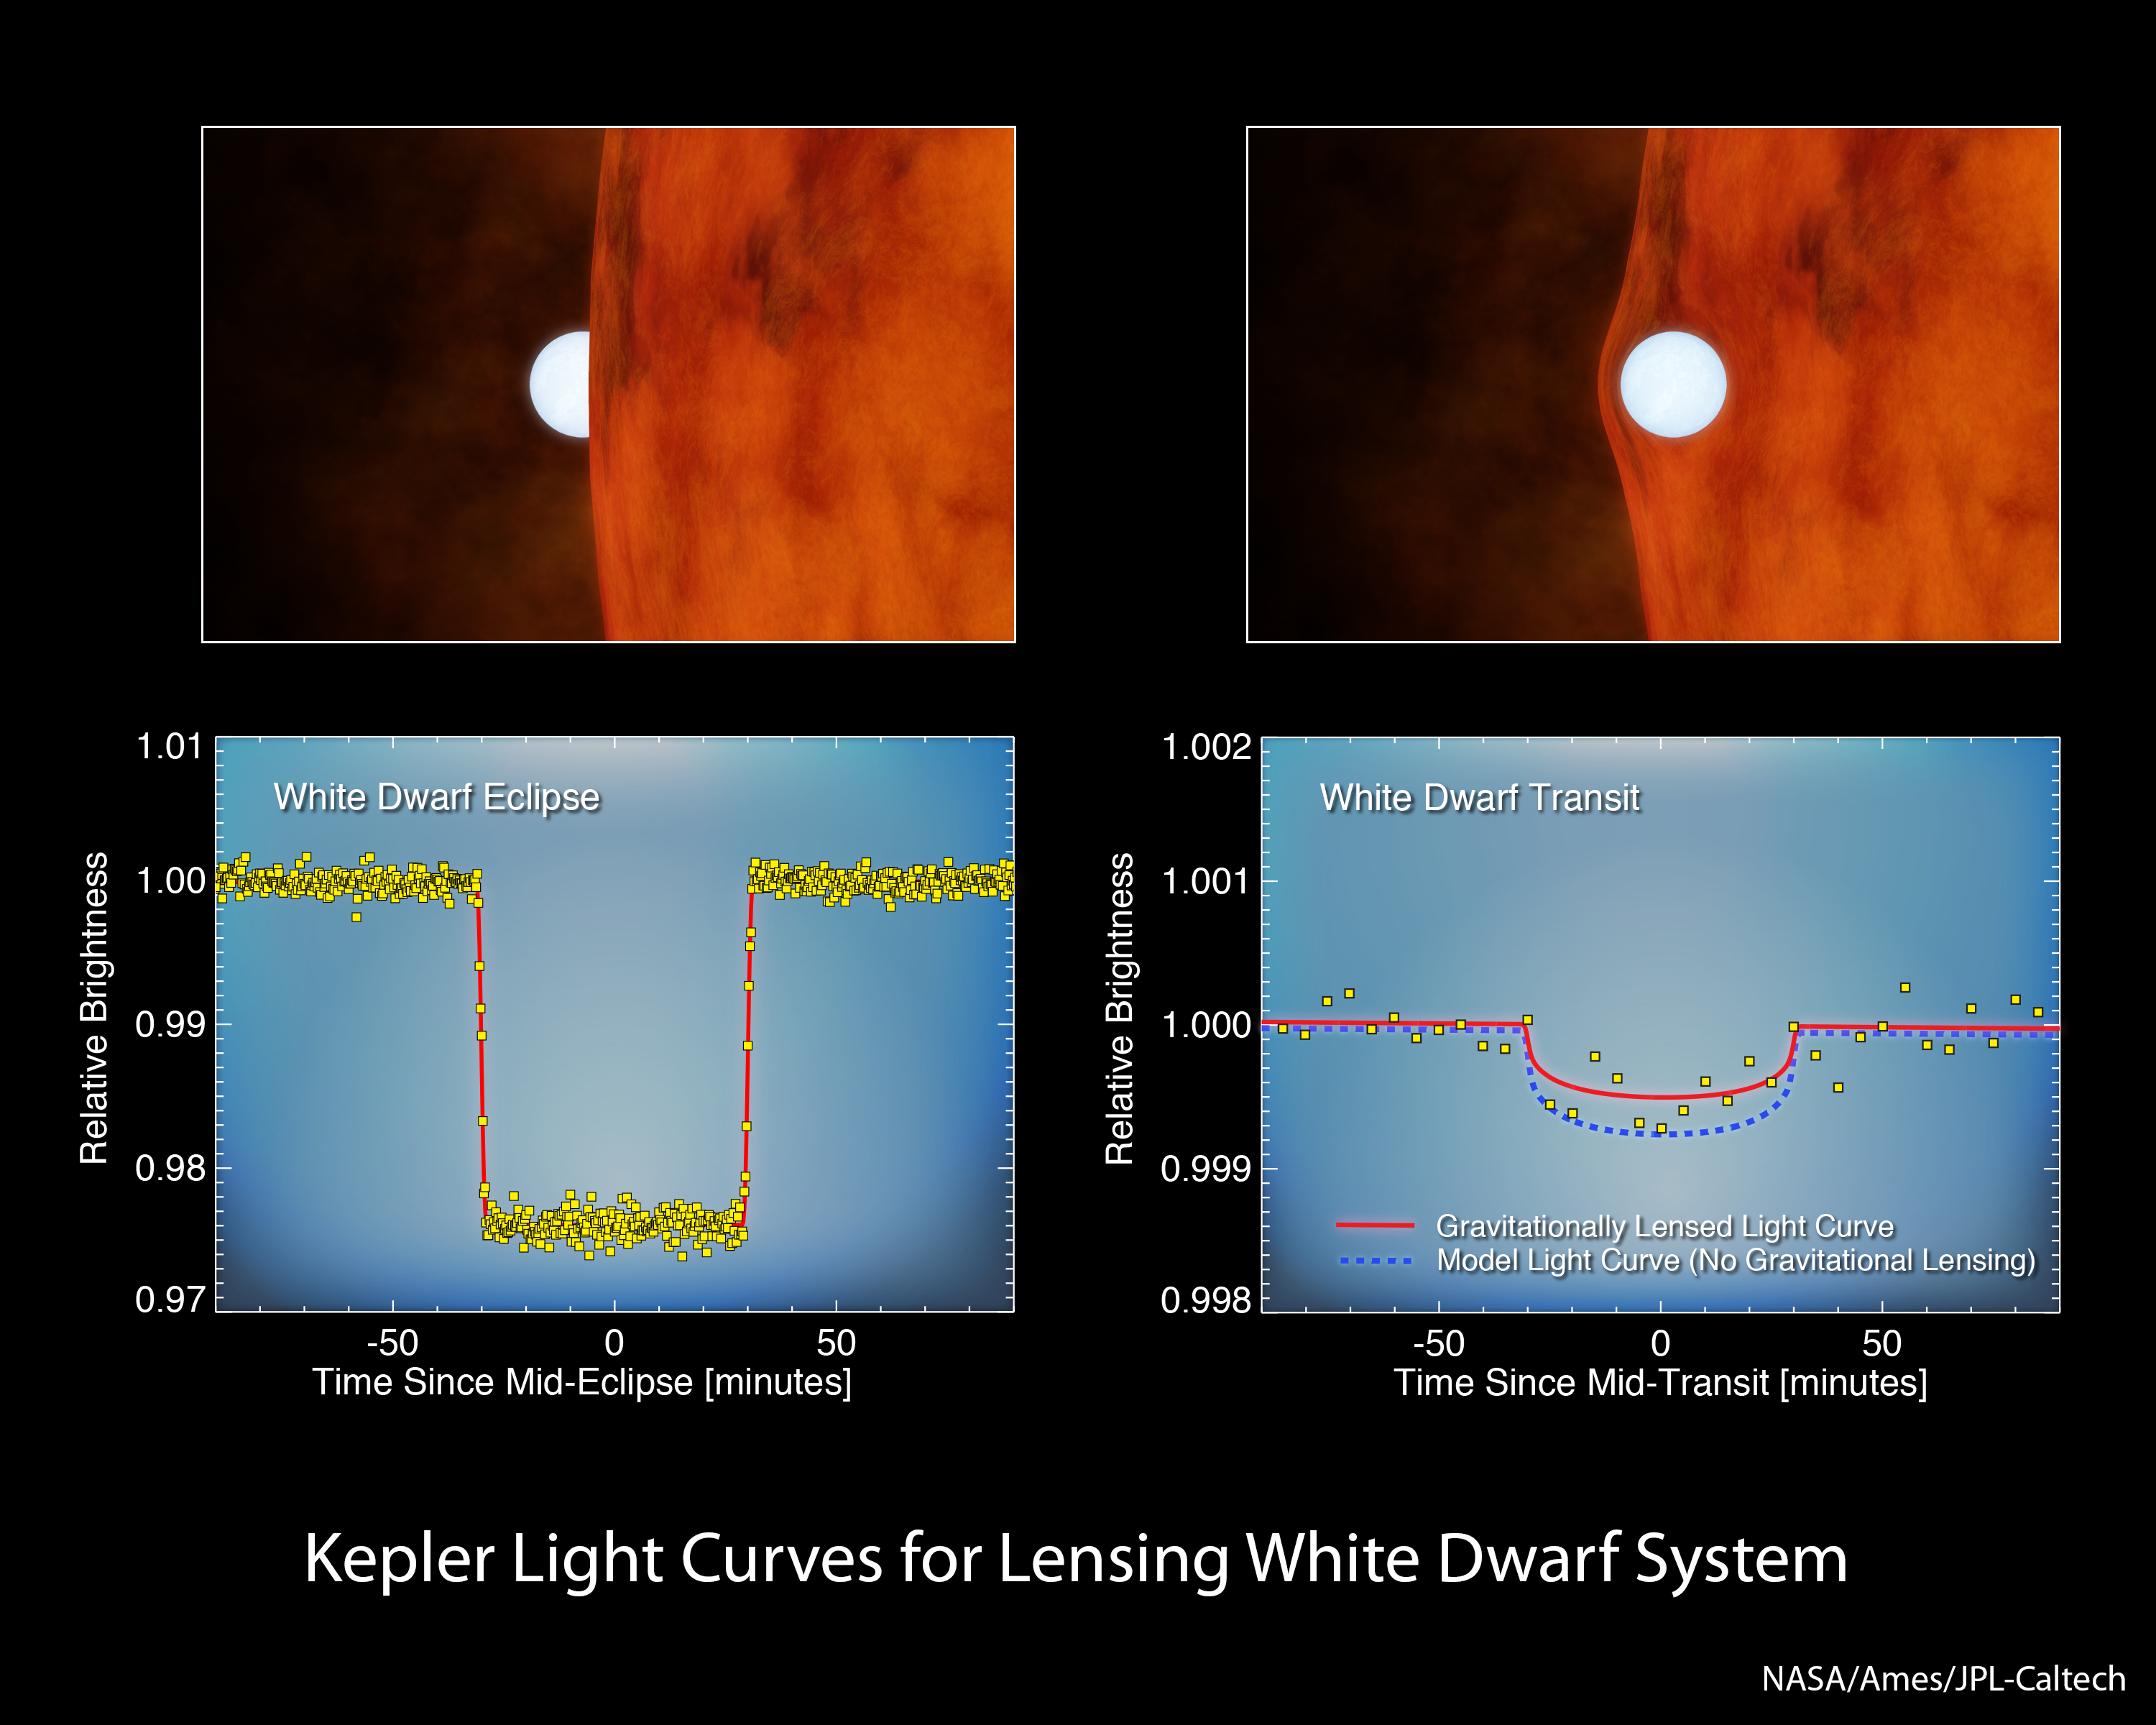

White Dwarfs: Small and Strong

This chart shows data from NASA’s Kepler space telescope, which looks for planets by monitoring changes in the brightness of stars. As planets orbit in front of a star, they block the starlight, causing periodic dips. The plot on the left shows data collected by Kepler for a star called KOI-256, which is a small red dwarf. At first, astronomers thought the dip in starlight was due to a large planet passing in front of the star. But certain clues, such as the sharpness of the dip, indicated it was actually a white dwarf — the dense, heavy remains of a star that was once like our sun. In fact, in the data shown at left, the white dwarf is passing behind the red dwarf, an event referred to as a secondary eclipse. The change in brightness is a result of the total light of the system dropping.

The plot on the right shows what happens when the white dwarf passes in front of, or transits, the star. The dip in brightness is incredibly subtle because the white dwarf, while just over half as massive as our sun, is only the size of Earth, much smaller than the red dwarf star. The blue line shows what would be expected given the size of the white dwarf. The red line reveals what was actually observed: the mass of the white dwarf is so great, that its gravity bent and magnified the light of the red star. Because the star’s light was magnified, the transiting white dwarf blocked an even smaller fraction of the total starlight than it would have without the distortion. This effect, called gravitational lensing, allowed the researchers to precisely measure the mass of the white dwarf.

NASA’s Ames Research Center in Moffett Field, Calif., manages Kepler’s ground system development, mission operations and science data analysis. JPL managed the Kepler mission’s development.

Credit: NASA/Ames/JPL-Caltech